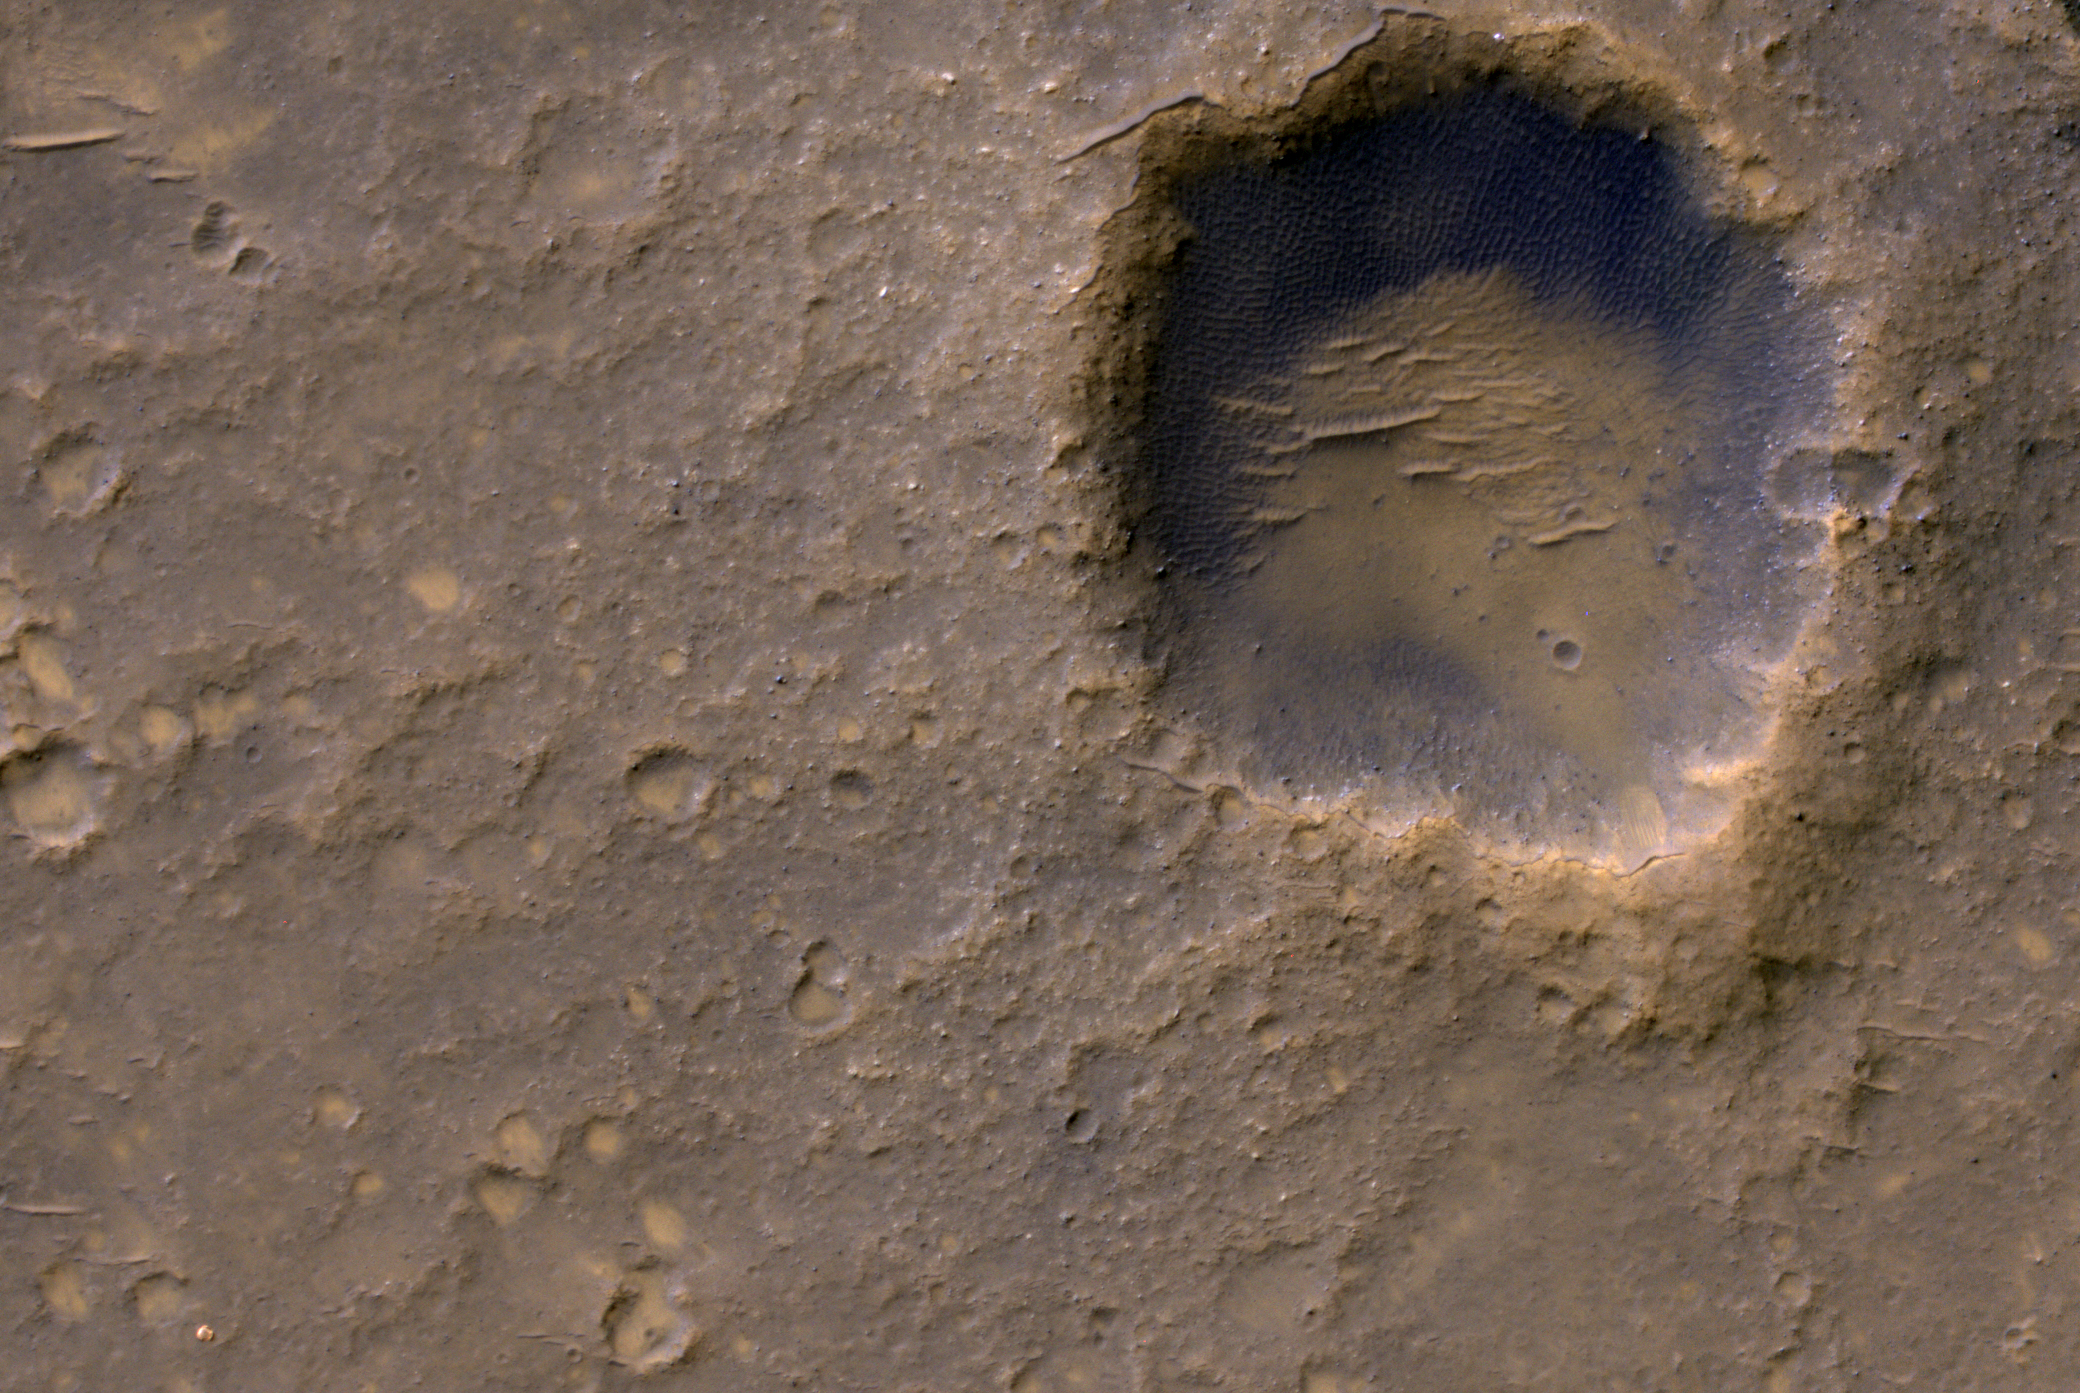

Spirit Lander and Bonneville Crater in Color

Near the lower left corner of this view is the three-petal lander platform that NASA’s Mars Exploration Rover Spirit drove off in January 2004. The lander is still bright, but with a reddish color, probably due to accumulation of Martian dust.

The High Resolution Imaging Science Experiment (HiRISE) camera on NASA’s Mars Reconnaissance Orbiter recorded this view on Jan. 29, 2012, providing the first image from orbit to show Spirit’s lander platform in color. The view covers an area about 2,000 feet (about 600 meters) wide, dominated by Bonneveille Crater. North is up. A bright spot on the northern edge of Bonneville Crater is a remnant of Spirit’s heat shield.

Spirit spent most of its six-year working life in a range of hills about two miles east of its landing site. An image of the lander platform taken by Spirit’s Panoramic Camera (Pancam) after the rover had driven off is at PIA05117. The bright heat shield remnant can be seen in a panorama the same camera took of Bonneville Crater, at PIA05591.

This image is one product from HiRISE observation ESP_025815_1655. Other products from the same observation can be found at http://hirise.lpl.arizona.edu/ESP_025815_1655 .

HiRISE is operated by the University of Arizona, Tucson. The instrument was built by Ball Aerospace & Technologies Corp., Boulder, Colo. NASA’s Jet Propulsion Laboratory, a division of the California Institute of Technology in Pasadena, manages the Mars Reconnaissance Orbiter Project for NASA’s Science Mission Directorate, Washington. Lockheed Martin Space Systems, Denver, built the spacecraft.

Credit: NASA/JPL-Caltech/Univ. of Arizona